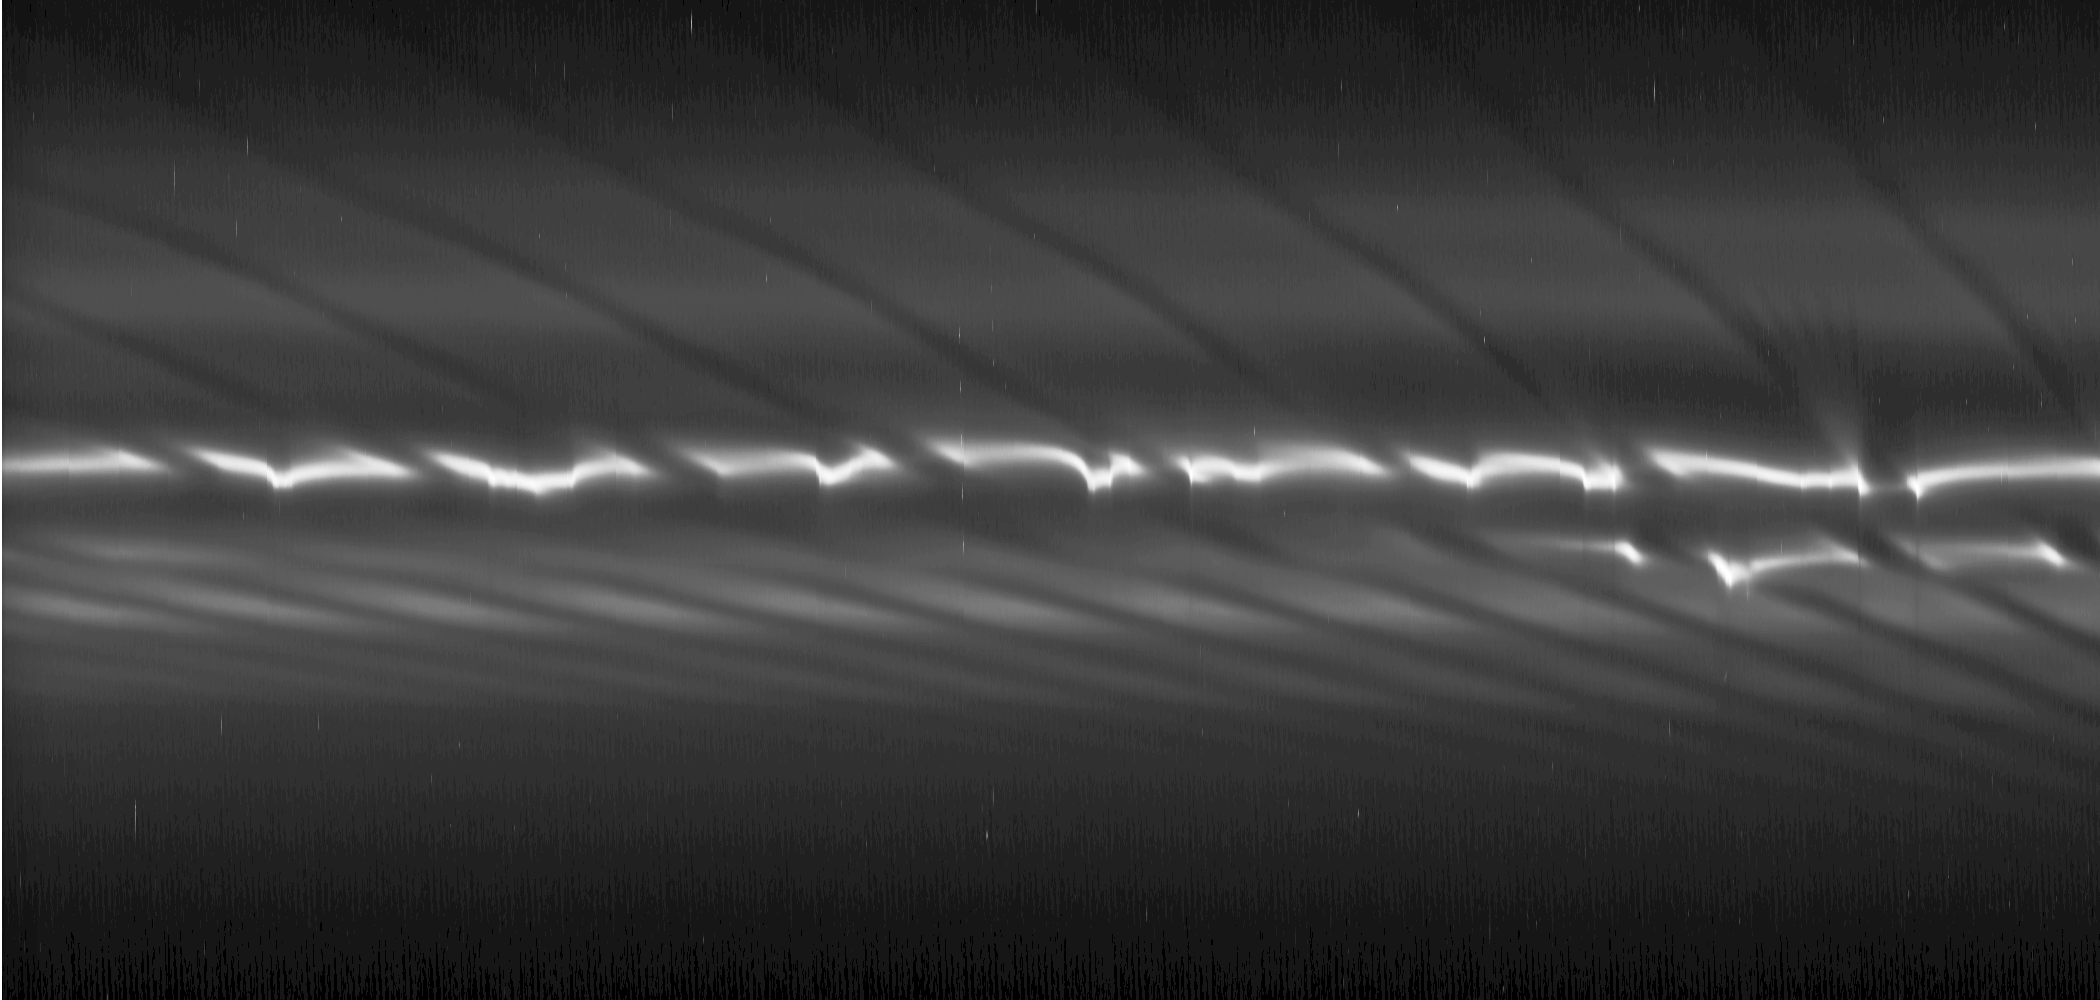

F Ring’s Bright Core Clumps

Bright clumps of ring material and a fan-like structure appear near the core of Saturn’s tenuous F ring in this mosaic of images from NASA’s Cassini spacecraft. Such features suggest the existence of additional objects in the F ring.

These discontinuous clumps near the core of the F ring may be created by the passage of the ring’s shepherding moon Prometheus, and they can be seen casting narrow shadows that extend toward the bottom of the mosaic. The shadows are marked with arrows in the annotated version. On the right of the mosaic, a “fan” can be seen dissipating above the bright ring core. The fan (marked “F” in the annotated version) is a series of channels within the F ring’s particles that appear to have a common origin but that spread outward radially in different directions. Gravitational perturbations on the ring material by a moonlet or clump of material can create these fans. The moonlet or clump orbits more or less elliptically compared to the rest of the F ring can create these fans. It is probably embedded in the ring and is causing the base of the fan channels to meet. See PIA12786 for similar observations of such fans.

The diagonal streamer-channels are periodically created by the gravity of the potato-shaped moon Prometheus which is 148 kilometers (92 miles) on its longest side but is on average 86 kilometers (53 miles) across. To learn more and to watch a movie of this streamer-channel phenomenon, see PIA08397.

The images have been re-projected in this mosaic so that the F ring appears straightened rather than curved and compressed azimuthally (along the ring). This change represents a scale compression in the horizontal direction of about 33 to one which is why Prometheus looks like a bright line. Prometheus is marked “Pr” in the annotated version.

This sequence of 42 images was taken over a span of one hour, seven minutes. The earliest image is on the right, and time progresses moving left in the mosaic. Each image was cropped, re-projected and placed side by side in this montage. Scale in the original images was about 3 kilometers (2 miles) per pixel. The images were contrast enhanced and re-projected to a scale of 33 kilometers (21 miles) per pixel in the mosaic’s horizontal direction and one kilometer (0.6 miles) per pixel in the mosaic’s vertical direction. The single, cropped inset of the clumps included here was then magnified by a factor of two.

The view in the original images looked toward the northern, unilluminated side of the rings from about 70 degrees above the ring plane.

The images were taken in visible light with the Cassini spacecraft narrow-angle camera on Dec. 8, 2008. The view was obtained at a range of distances from approximately 597,000 kilometers (371,000 miles) to 615,000 kilometers (382,000 miles) from Saturn and at a sun-Saturn-spacecraft, or phase, angle of 77 degrees.

The Cassini-Huygens mission is a cooperative project of NASA, the European Space Agency and the Italian Space Agency. The Jet Propulsion Laboratory, a division of the California Institute of Technology in Pasadena, manages the mission for NASA’s Science Mission Directorate, Washington, D.C. The Cassini orbiter and its two onboard cameras were designed, developed and assembled at JPL. The imaging operations center is based at the Space Science Institute in Boulder, Colo.

Credit: NASA/JPL/Space Science Institute